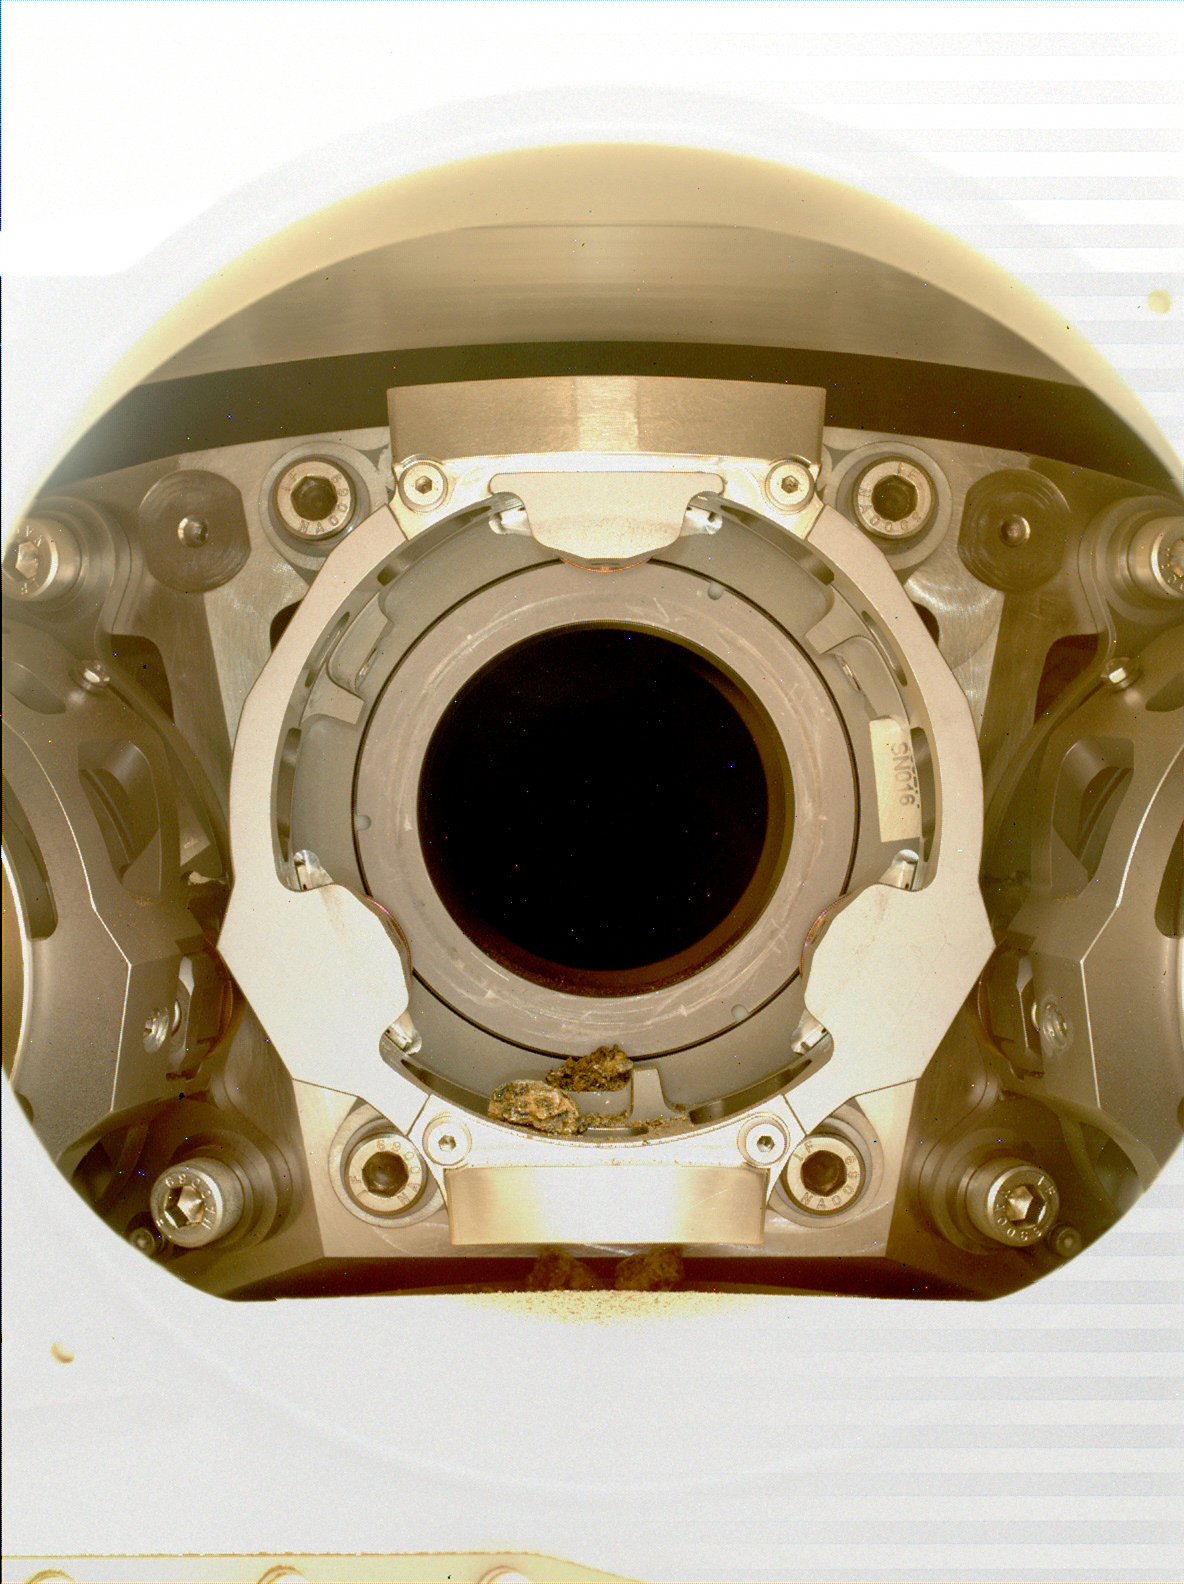

Debris in Perseverance’s Bit Carousel

This image of pebble-sized debris in the bit carousel on NASA’s Perseverance Mars rover was acquired on Jan. 7, 2022, by the WATSON camera. The image was taken to assist the Perseverance team in diagnosing an anomaly that occurred during a rock sampling on Dec. 29, 2021.

The supplemental image (Figure 1) shows a zoomed-in view of the WATSON (Wide Angle Topographic Sensor for Operations and eNgineering) image, highlighting the location of the sample debris. The area within the blue box is roughly 6.5 millimeters squared.

A subsystem of the SHERLOC (Scanning Habitable Environments with Raman & Luminescence for Organics & Chemicals) instrument, WATSON can document the structure and texture within a drilled or abraded target, and its data can be used to derive depth measurements.

NASA’s Jet Propulsion Laboratory built and manages operations of Perseverance and Ingenuity for the agency. Caltech in Pasadena, California, manages JPL for NASA. WATSON was built by Malin Space Science Systems (MSSS) in San Diego and is operated jointly by MSSS and JPL.

A key objective for Perseverance’s mission on Mars is astrobiology, including the search for signs of ancient microbial life. The rover will characterize the planet’s geology and past climate, pave the way for human exploration of the Red Planet, and be the first mission to collect and cache Martian rock and regolith (broken rock and dust).

Subsequent NASA missions, in cooperation with ESA (European Space Agency), would send spacecraft to Mars to collect these sealed samples from the surface and return them to Earth for in-depth analysis.

The Mars 2020 Perseverance mission is part of NASA’s Moon to Mars exploration approach, which includes Artemis missions to the Moon that will help prepare for human exploration of the Red Planet.

JPL, which is managed for NASA by Caltech in Pasadena, California, built and manages operations of the Perseverance rover.

Credit: NASA/JPL-Caltech/MSSS